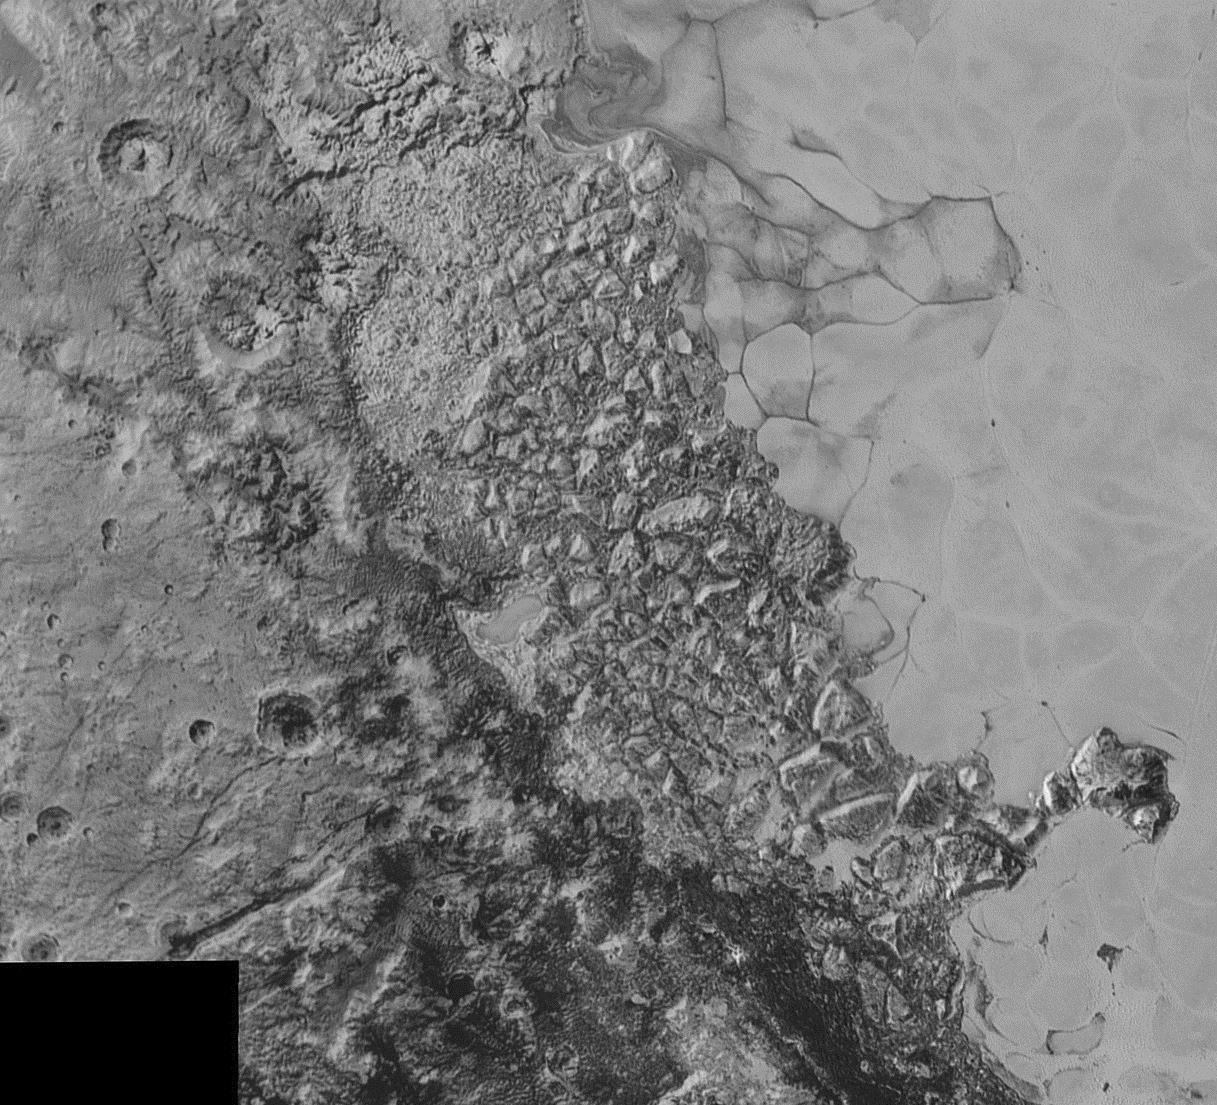

Chaos Region

In the center of this 300-mile (470-kilometer) wide image of Pluto from NASA’s New Horizons spacecraft is a large region of jumbled, broken terrain on the northwestern edge of the vast, icy plain informally called Sputnik Planum, to the right. The smallest visible features are 0.5 miles (0.8 kilometers) in size. This image was taken as New Horizons flew past Pluto on July 14, 2015, from a distance of 50,000 miles (80,000 kilometers).

The Johns Hopkins University Applied Physics Laboratory in Laurel, Maryland, designed, built, and operates the New Horizons spacecraft, and manages the mission for NASA’s Science Mission Directorate. The Southwest Research Institute, based in San Antonio, leads the science team, payload operations and encounter science planning. New Horizons is part of the New Frontiers Program managed by NASA’s Marshall Space Flight Center in Huntsville, Alabama.

Credit: NASA/Johns Hopkins University Applied Physics Laboratory/Southwest Research Institute